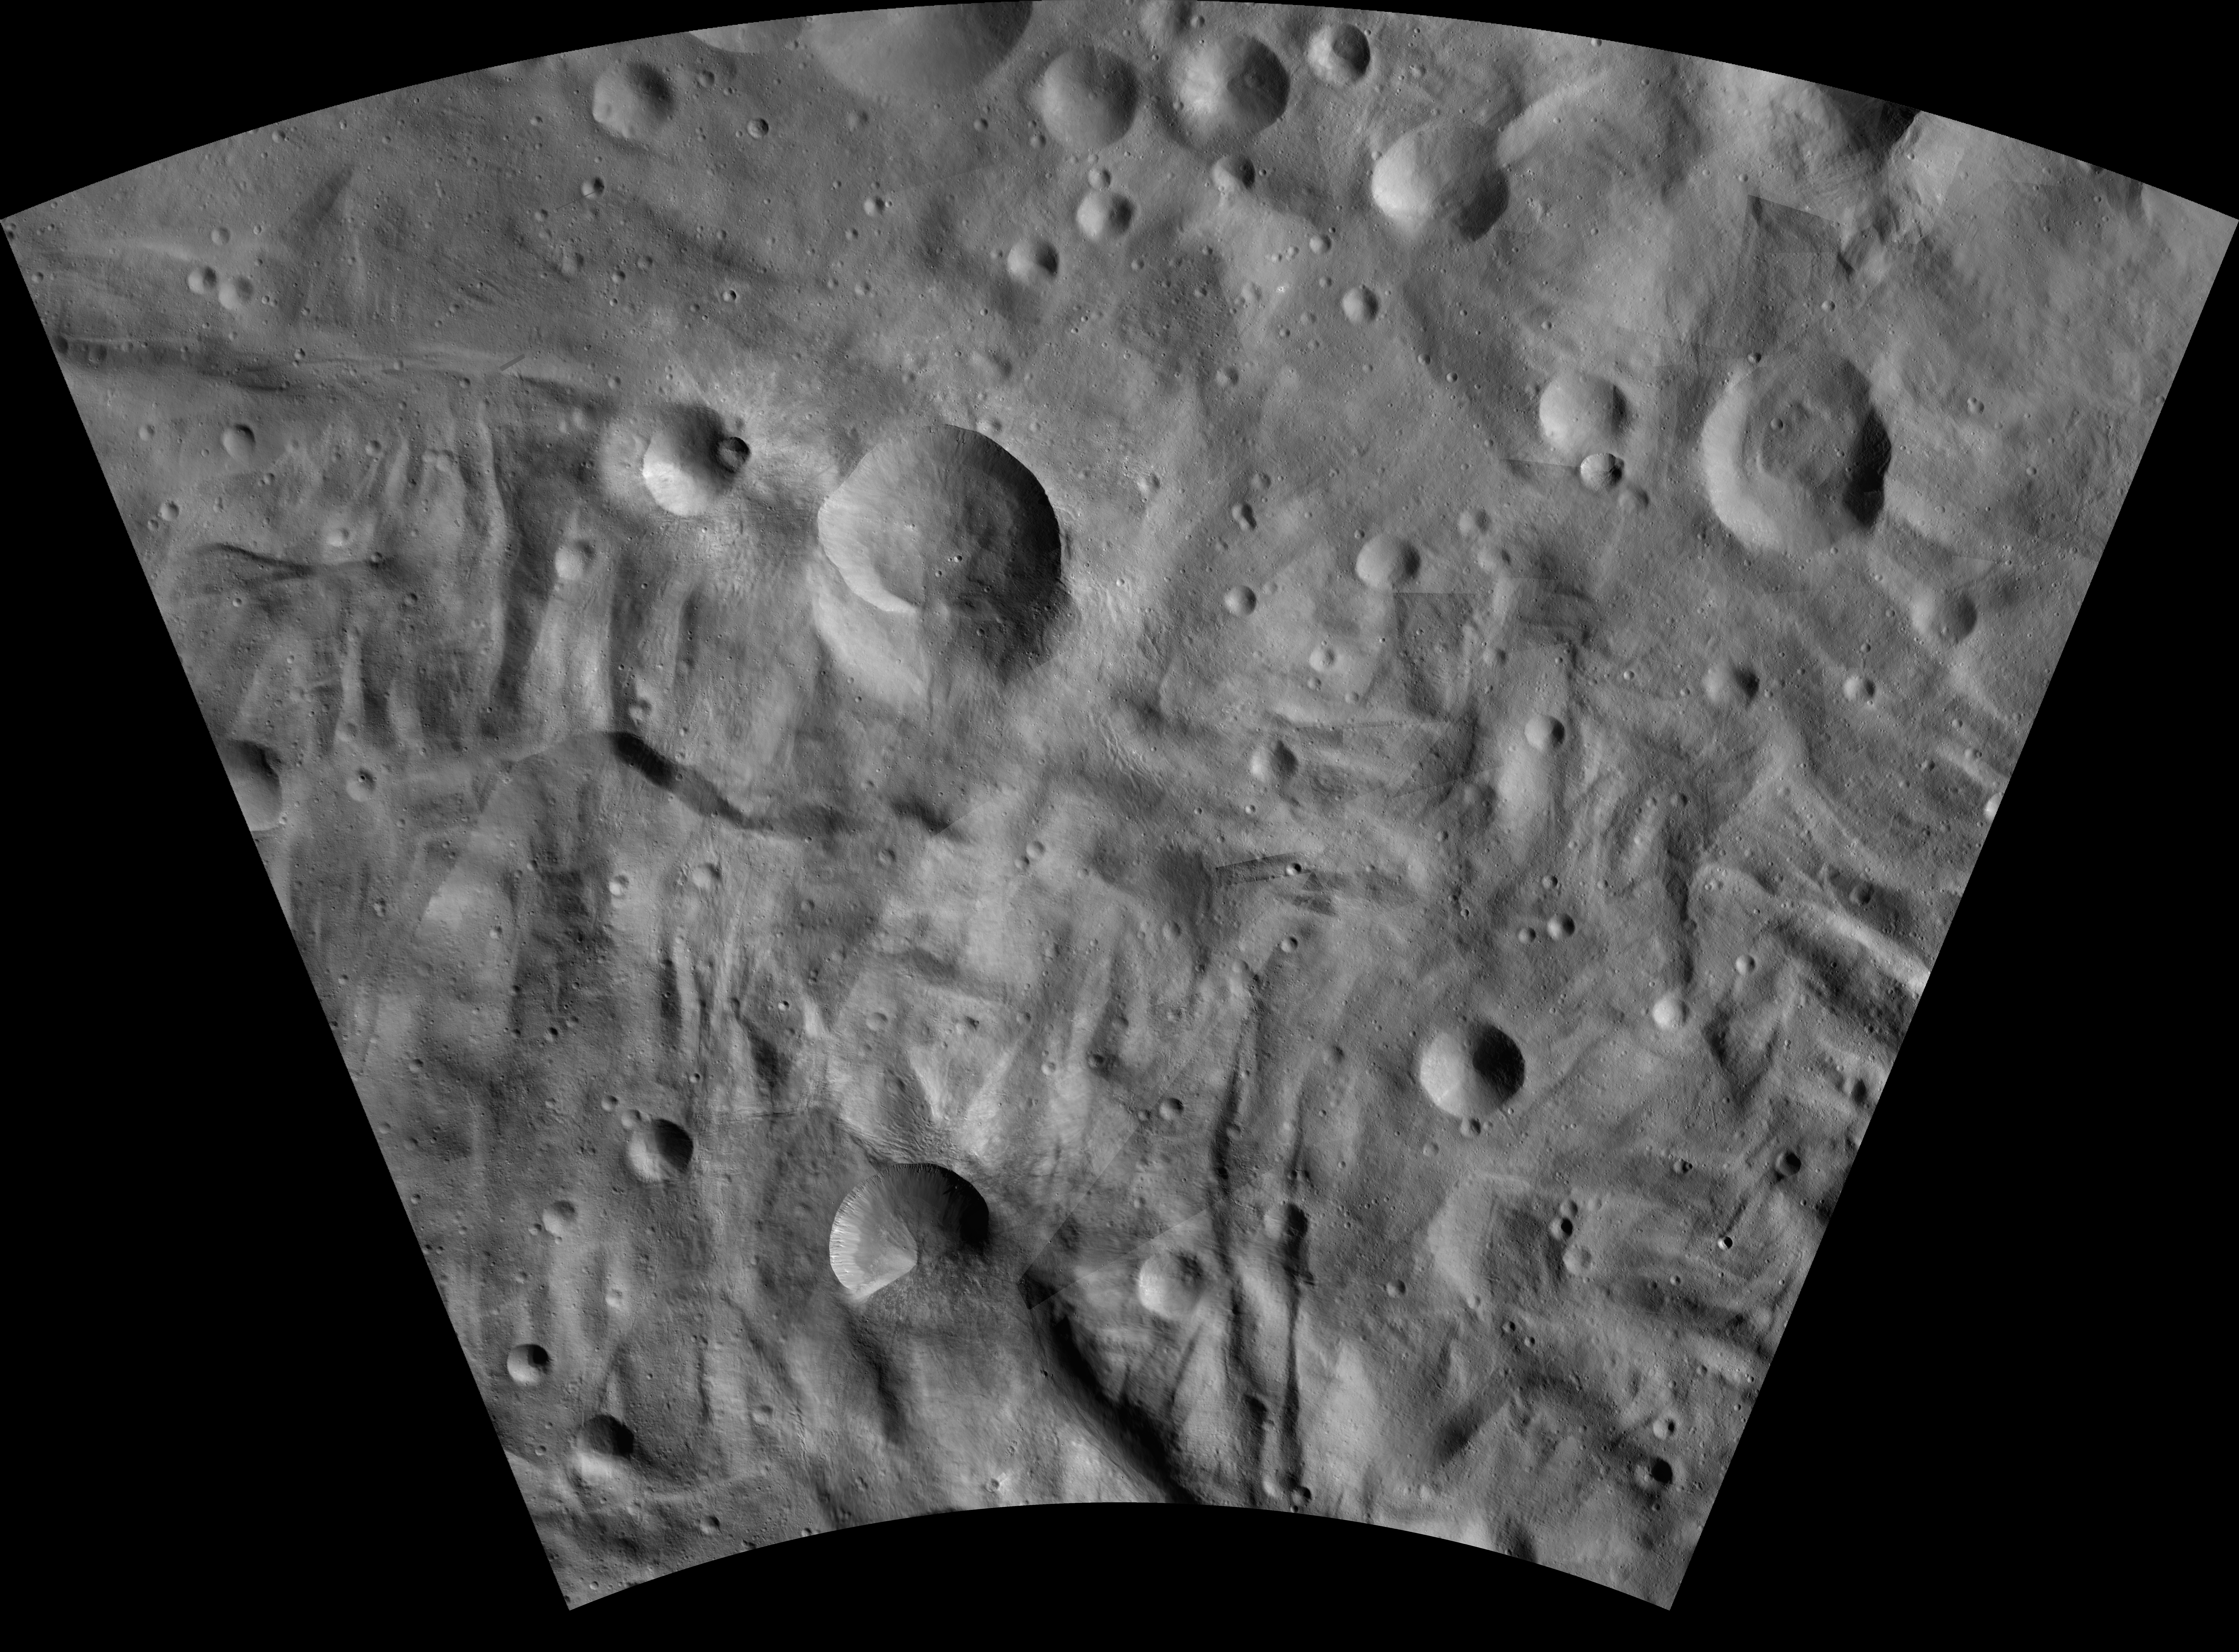

Eusebia AV-L-27

This image from the atlas of the giant asteroid Vesta was created from images taken as NASA’s Dawn mission flew around the object, also known as a protoplanet. The set of maps was created from mosaics of10,000 images from Dawn’s framing camera instrument, taken at a low altitude of about 130 miles (210 kilometers). This map is mostly at a scale about that of regional road touring maps, where every inch of map is equivalent to a little more than 3 miles of asteroid (one centimeter equals 2 kilometers).

The full atlas and full resolution file can be viewed at PIA17480. Also available is the Eusebia.

The Dawn mission to Vesta and Ceres is managed by NASA’s Jet Propulsion Laboratory, a division of the California Institute of Technology in Pasadena, for NASA’s Science Mission Directorate, Washington. The University of California, Los Angeles, is responsible for overall Dawn mission science. The Dawn framing cameras were developed and built under the leadership of the Max Planck Institute for Solar System Research, Katlenburg-Lindau, Germany, with significant contributions by DLR German Aerospace Center, Institute of Planetary Research, Berlin, and in coordination with the Institute of Computer and Communication Network Engineering, Braunschweig. The framing camera project is funded by the Max Planck Society, DLR and NASA.

Credit: NASA/JPL-Caltech/UCLA/MPS/DLR/IDA